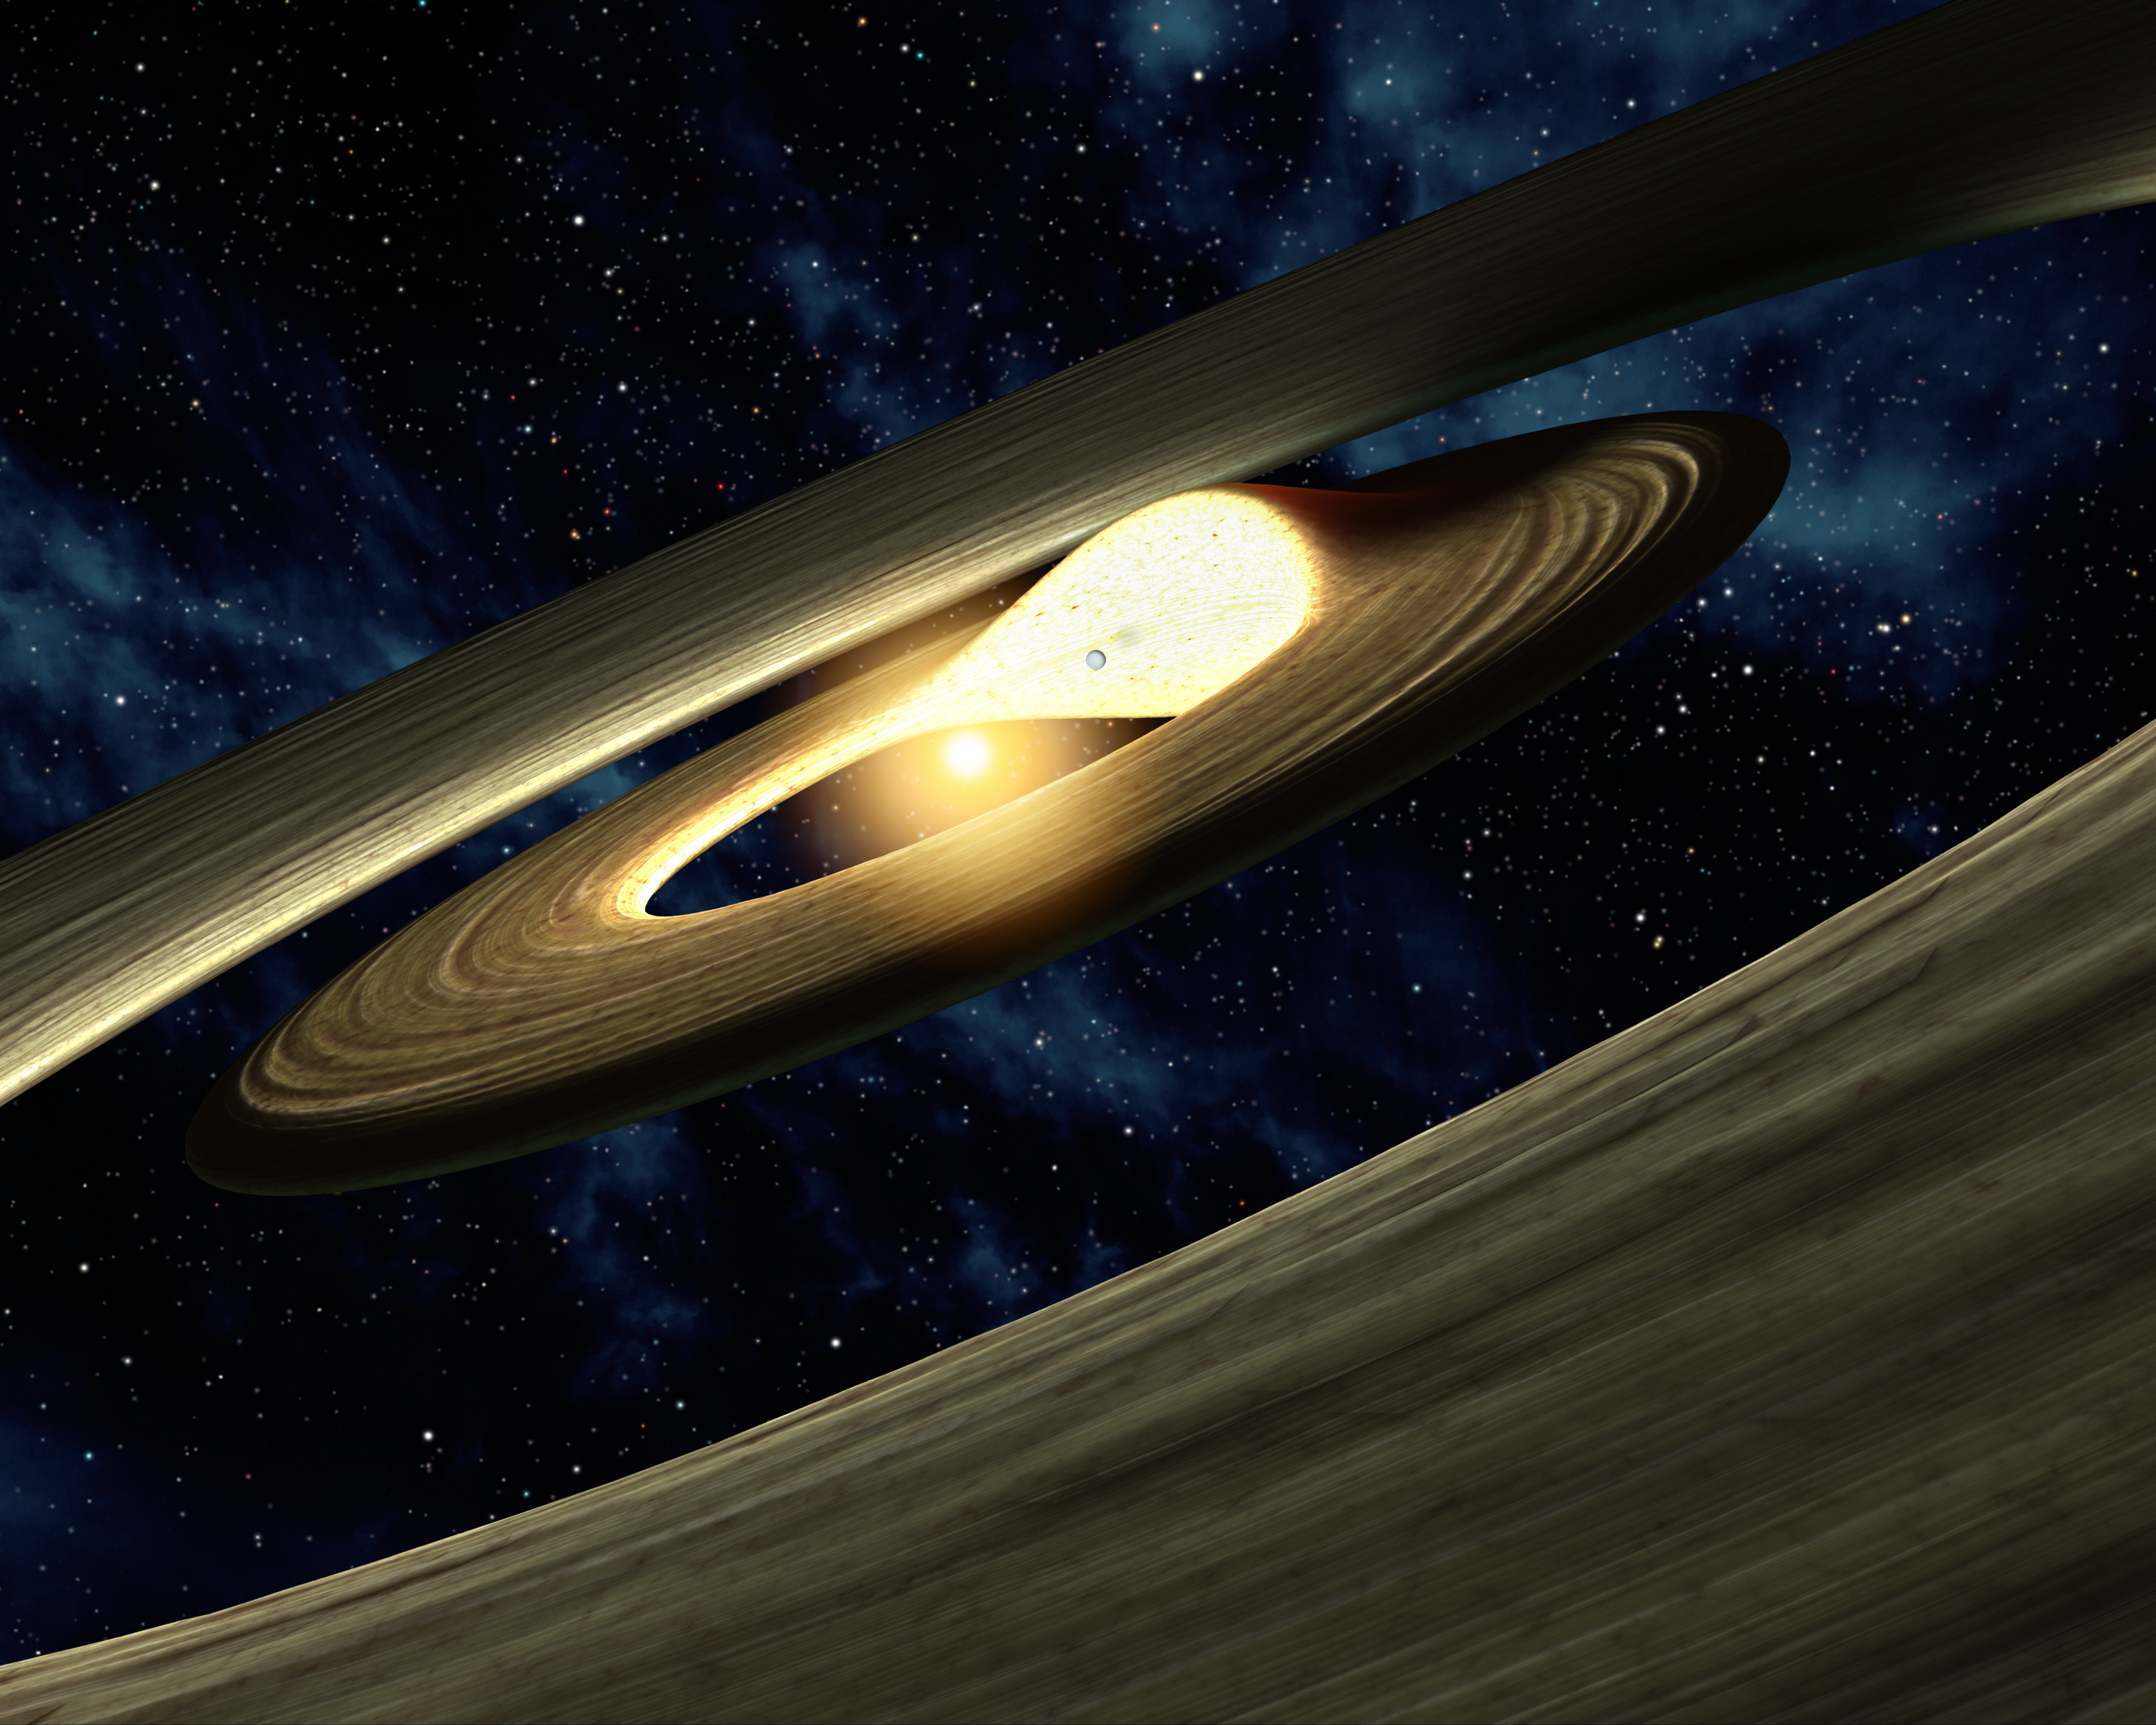

Lump of Planetary Stuff (Artist Concept)

This artist’s conception shows a lump of material in a swirling, planet-forming disk. Astronomers using NASA’s Spitzer Space Telescope found evidence that a companion to a star — either another star or a planet — could be pushing planetary material together, as illustrated here.

Planets are born out of spinning disks of gas and dust. They can carve out lanes or gaps in the disks as they grow bigger and bigger. Scientists used Spitzer’s infrared vision to study the disk around a star called LRLL 31, located about 1,000 light-years away in the IC 348 region of the constellation Perseus. Spitzer’s new infrared observations reveal that the disk has both an inner and outer gap.

What’s more, the data show that infrared light from the disk is changing over as little time as one week — a very unusual occurrence. In particular, light of different wavelengths seesawed back and forth, with short-wavelength light going up when long-wavelength light went down, and vice versa.

According to astronomers, this change could be caused by a companion to the star (illustrated as a planet in this picture). As the companion spins around, its gravity would cause the wall of the inner disk to squeeze into a lump. This lump would also spin around the star, shadowing part of the outer disk. When the bright side of the lump is on the far side of the star, and facing Earth, more infrared light at shorter wavelengths should be observed (hotter material closer to the star emits shorter wavelengths of infrared light). In addition, the shadow of the lump should cause longer-wavelength infrared light from the outer disk to decrease. The opposite would be true when the lump is in front of the star and its bright side is hidden (shorter-wavelength light would go down, and longer- wavelength light up). This is precisely what Spitzer observed.

The size of the lump and the planet have been exaggerated to better illustrate the dynamics of the system.

Credit: NASA/JPL-Caltech